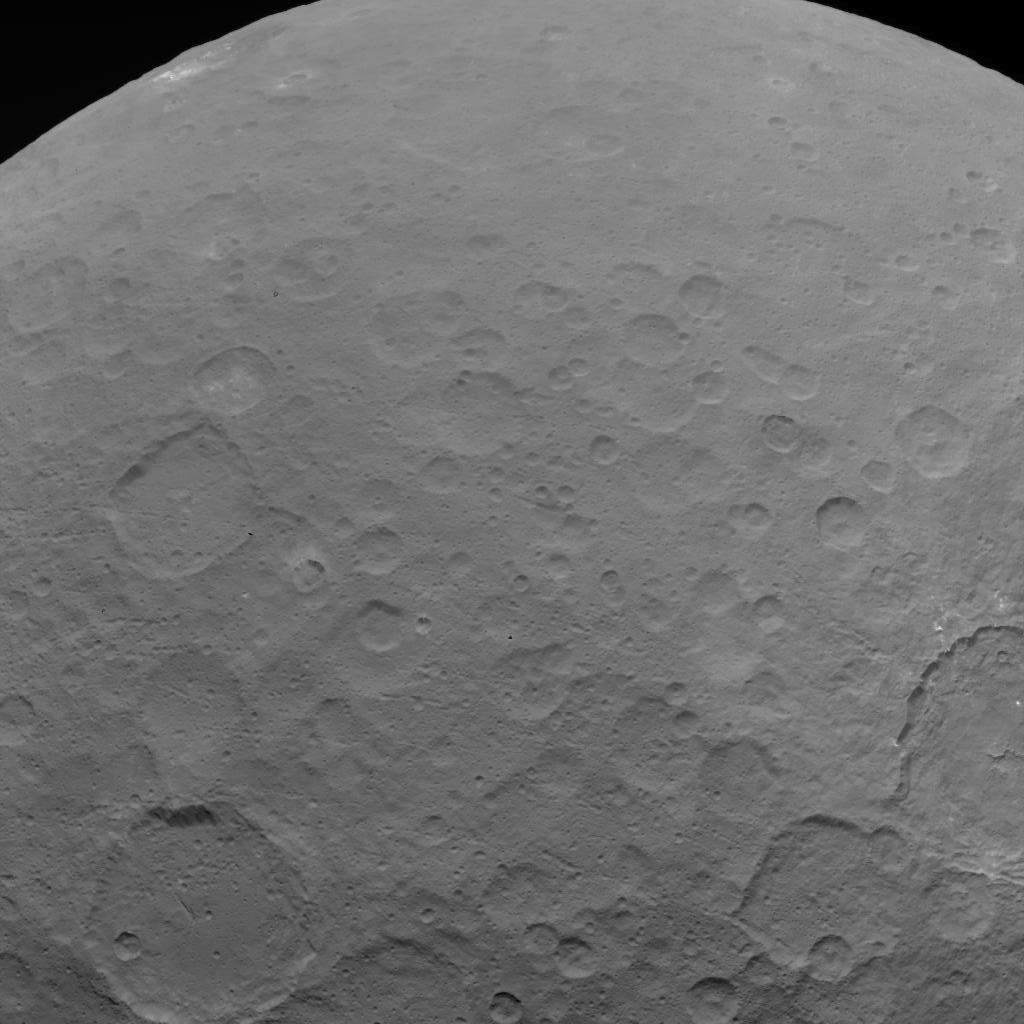

Dawn OpNav9 Image 2

This image of Ceres is part of a sequence taken by NASA’s Dawn spacecraft on May 22, 2015, from a distance of 3,200 miles (5,100 kilometers) with a resolution of 1,600 feet (480 meters) per pixel.

Dawn’s mission is managed by JPL for NASA’s Science Mission Directorate in Washington. Dawn is a project of the directorate’s Discovery Program, managed by NASA’s Marshall Space Flight Center in Huntsville, Alabama. UCLA is responsible for overall Dawn mission science. Orbital ATK, Inc., in Dulles, Virginia, designed and built the spacecraft. The German Aerospace Center, the Max Planck Institute for Solar System Research, the Italian Space Agency and the Italian National Astrophysical Institute are international partners on the mission team.

Credit: NASA/JPL-Caltech/UCLA/MPS/DLR/IDA